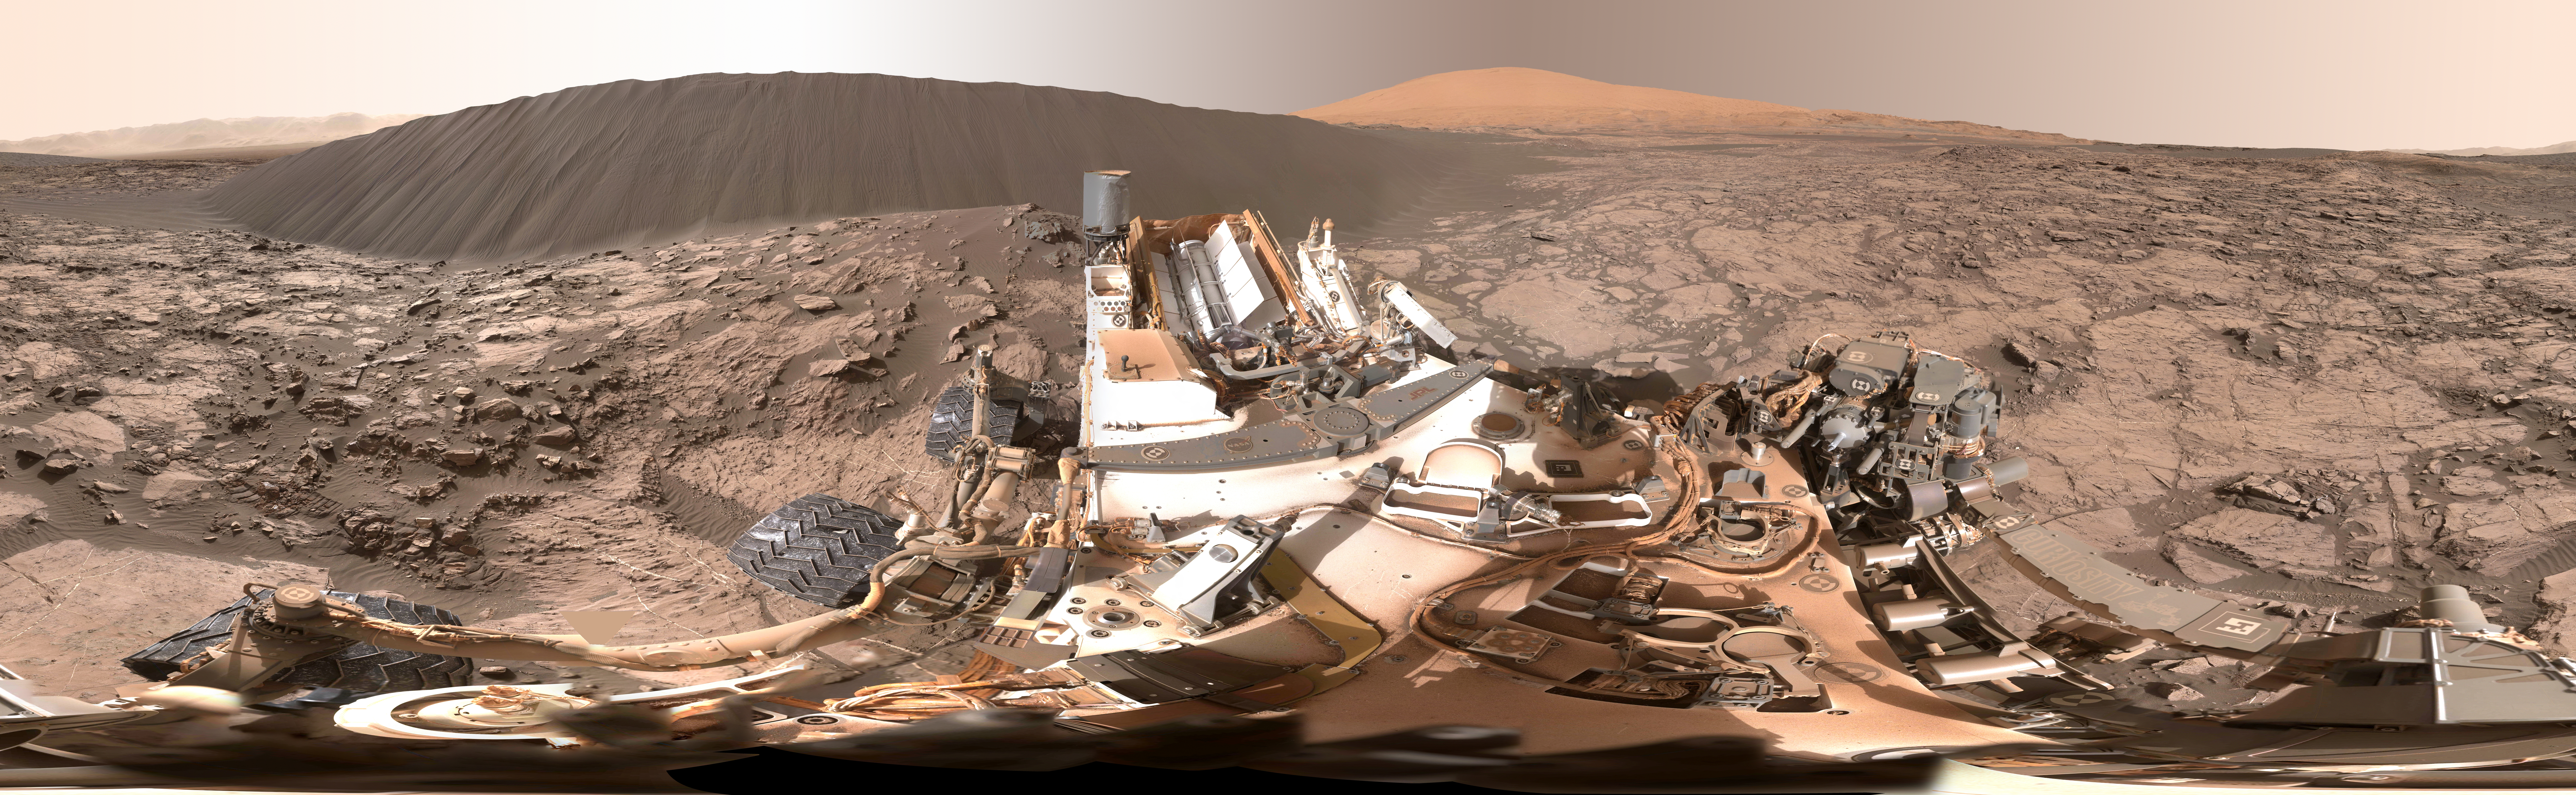

Full-Circle Panorama Beside ‘Namib Dune’ on Mars

This view of the downwind face of “Namib Dune” on Mars covers 360 degrees, including a portion of Mount Sharp on the horizon. The site is part of the dark-sand “Bagnold Dunes” field along the northwestern flank of Mount Sharp. Images taken from orbit indicate that dunes in the Bagnold field move as much as about 3 feet (1 meter) per Earth year.

The component images of this scene were taken on Dec. 18, 2015, by the Mast Camera (Mastcam) on NASA’s Curiosity Mars rover during the 1,197th Martian day, or sol, of the rover’s work on Mars.

The bottom of the dune nearest the rover is about 23 feet (7 meters) from the camera. This downwind face of the dune rises at an inclination of about 28 degrees to a height of about 16 feet (5 meters) above the base. The center of the scene is toward the east; both ends are toward the west.

A color adjustment has been made approximating a white balance, so that rocks and sand appear approximately as they would appear under Earth’s sunlit sky. A brightness adjustment accommodates including rover hardware in the scene.

The mission’s examination of dunes in the Bagnold field, along the rover’s route up the lower slope of Mount Sharp, is the first close look at active sand dunes anywhere other than Earth.

Malin Space Science Systems, San Diego, built and operates the rover’s Mastcam. NASA’s Jet Propulsion Laboratory, a division of the California Institute of Technology, Pasadena, manages the Mars Science Laboratory Project for NASA’s Science Mission Directorate, Washington. JPL designed and built the project’s Curiosity rover.

For more information about Curiosity, visit http://www.nasa.gov/msl and http://mars.jpl.nasa.gov/msl/.

Photojournal Note: Also available is the full resolution TIFF file PIA20284_full.tif. This file may be too large to view from a browser; it can be downloaded onto your desktop by right-clicking on the previous link and viewed with image viewing software.

Credit: NASA/JPL-Caltech/MSSS